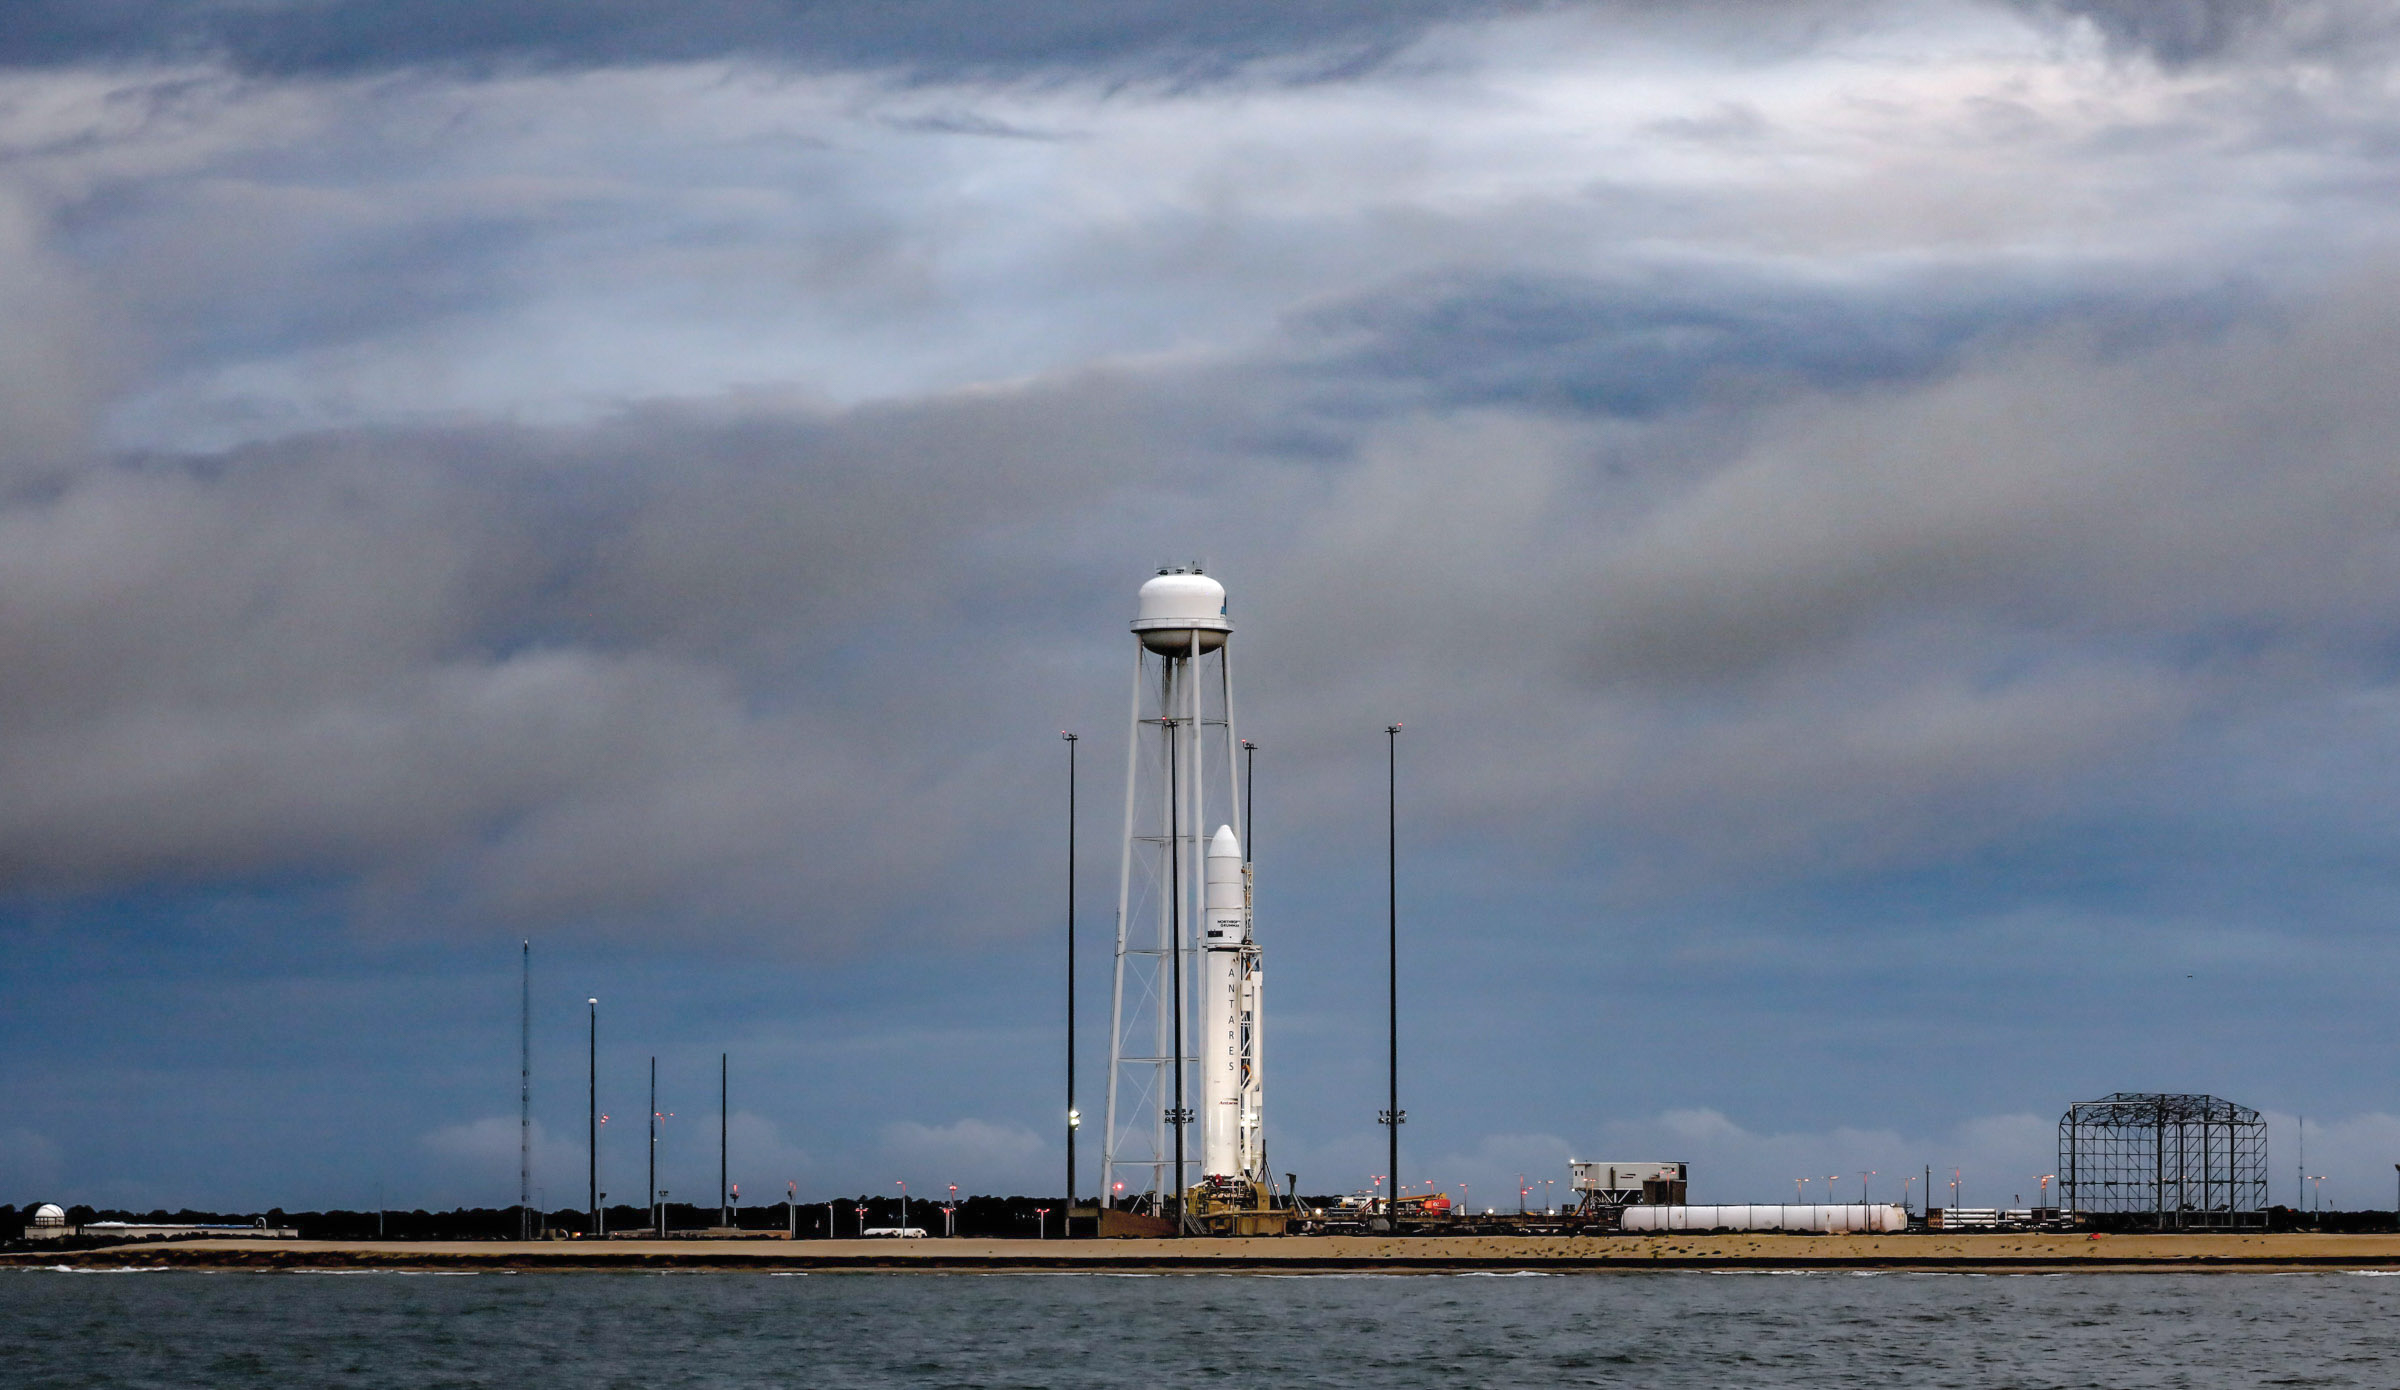

A Northrop Grumman Antares rocket carrying a Cygnus resupply spacecraft is seen at sunrise on the Mid-Atlantic Regional Spaceport’s Pad-0A, Aug. 7, 2021, at NASA's Wallops Flight Facility in Virginia. Northrop Grumman’s 16th contracted cargo resupply mission with NASA to the International Space Station will deliver nearly 8,200 pounds of science and research, crew supplies and vehicle hardware to the orbital laboratory and its crew. Northrop Grumman named the NG CRS-16 Cygnus spacecraft after NASA astronaut Ellison Onizuka, in honor of his prominence as the first Asian American astronaut. Onizuka was hired in 1978 in the first class of diverse astronauts, and his first spaceflight was aboard space shuttle Discovery in January 1985 for STS-51-C. He lost his life aboard the space shuttle Challenger in 1986. Launch is scheduled for 5:56 p.m. EDT, Tuesday, Aug. 10, 2021.

Credit: NASA/Terry Zaperach